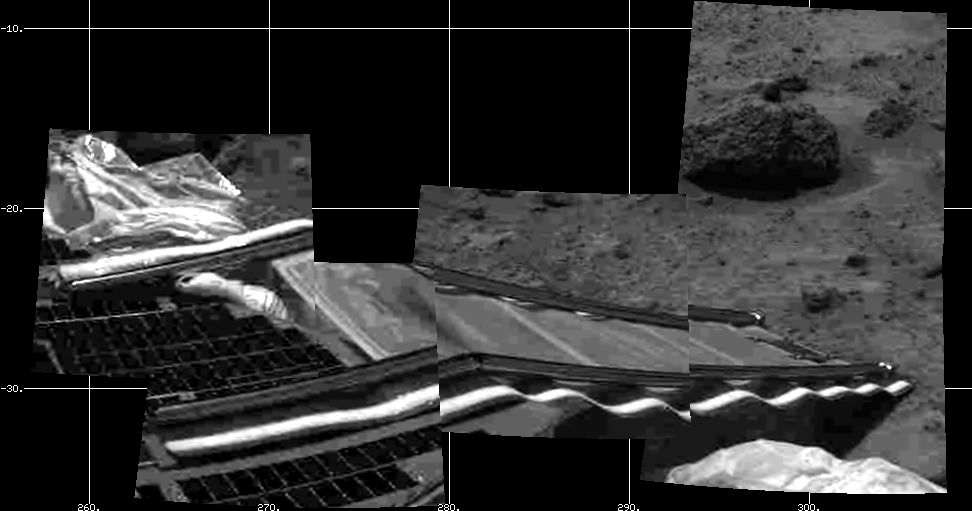

Pathfinder Rear Ramp

Mars Pathfinder’s rear rover ramp can be seen successfully unfurled in this image, taken at the end of Sol 2 by the Imager for Mars Pathfinder (IMP). This ramp was later used for the deployment of the microrover Sojourner, which occurred at the end of Sol 2. Areas of a lander petal and deflated airbag are visible at left. The image helped Pathfinder scientists determine that the rear ramp was the one to use for rover deployment. At upper right is the rock dubbed “Barnacle Bill,” which Sojourner will later study.

Mars Pathfinder is the second in NASA’s Discovery program of low-cost spacecraft with highly focused science goals. The Jet Propulsion Laboratory, Pasadena, CA, developed and manages the Mars Pathfinder mission for NASA’s Office of Space Science, Washington, D.C.

Photojournal note: Sojourner spent 83 days of a planned seven-day mission exploring the Martian terrain, acquiring images, and taking chemical, atmospheric and other measurements. The final data transmission received from Pathfinder was at 10:23 UTC on September 27, 1997. Although mission managers tried to restore full communications during the following five months, the successful mission was terminated on March 10, 1998.

Credit: NASA/JPL